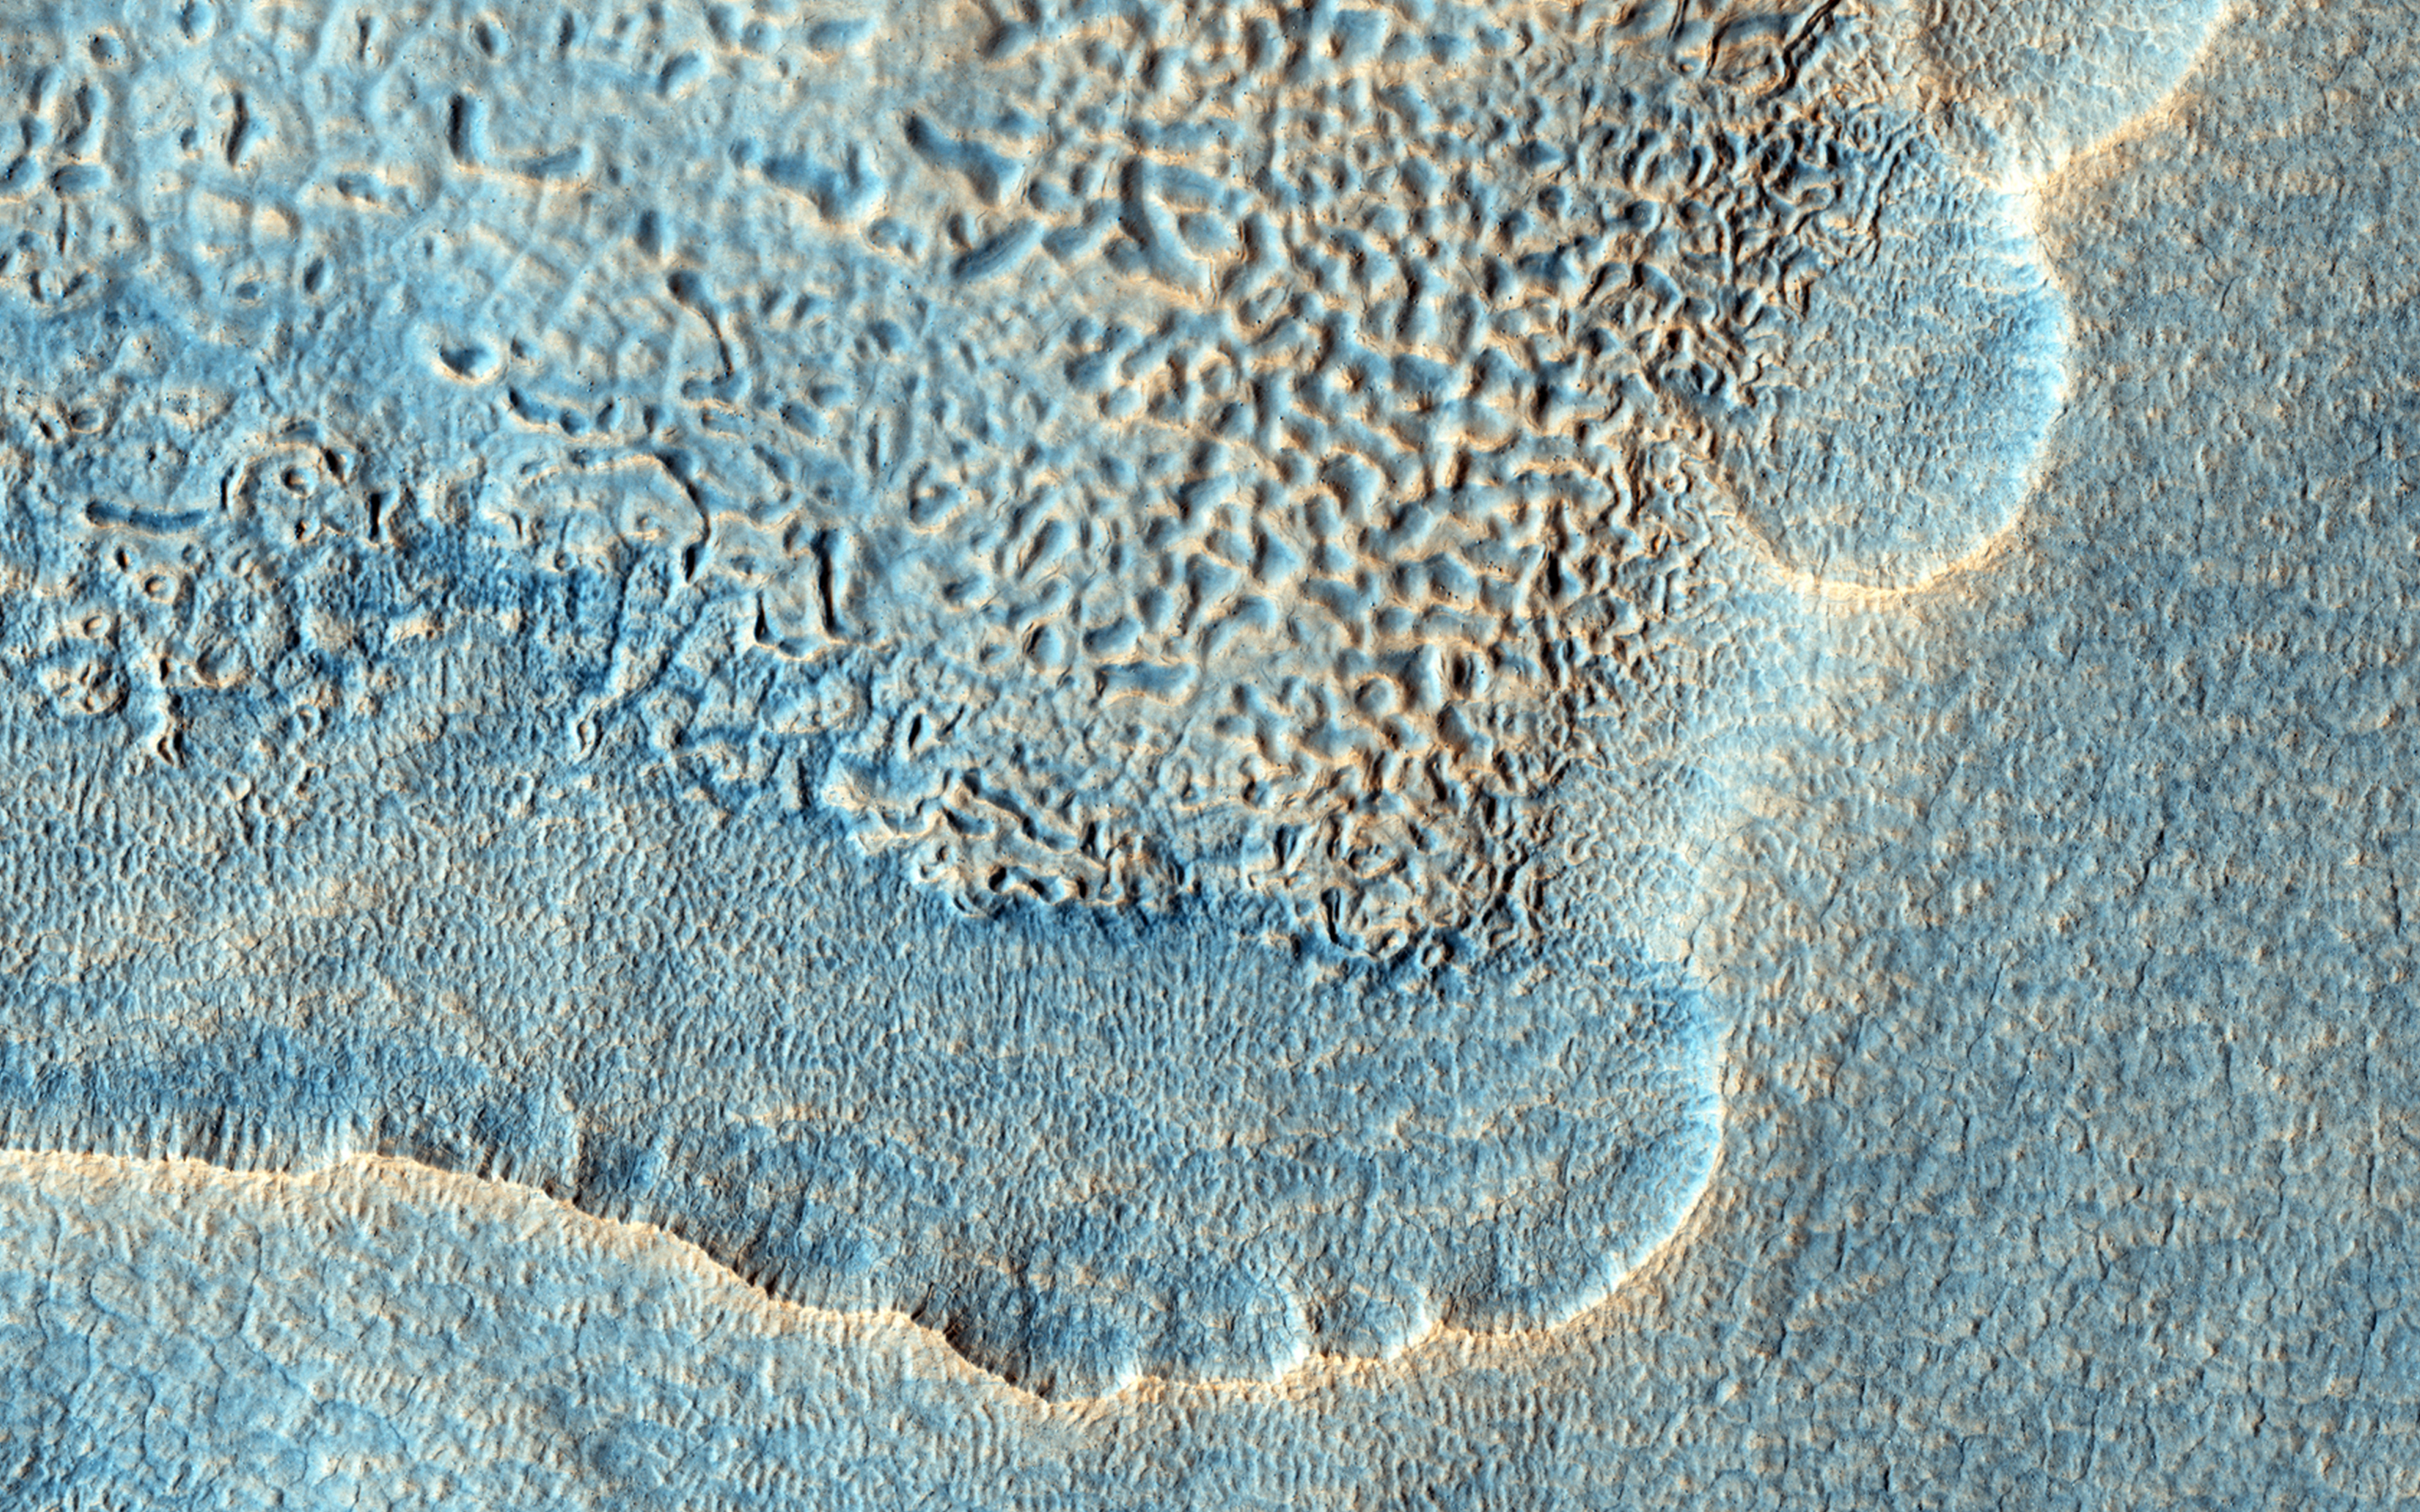

Sunken and Pitted Ejecta

The objective of this observation was to examine the edge of impact ejecta from a crater to the north-west of this area (north is up, west is to the left). The ejecta visible in the top left of this image seems to be lower than the surrounding surface.

This is unusual because impact ejecta is laid down on top of existing ground. The ejecta also seems to have pits. Perhaps the hot ejecta fell on frozen ground and melted the underlying ice?

HiRISE is one of six instruments on NASA’s Mars Reconnaissance Orbiter. The University of Arizona, Tucson, operates the orbiter’s HiRISE camera, which was built by Ball Aerospace & Technologies Corp., Boulder, Colo. NASA’s Jet Propulsion Laboratory, a division of the California Institute of Technology in Pasadena, manages the Mars Reconnaissance Orbiter Project for the NASA Science Mission Directorate, Washington.

Credit: NASA/JPL-Caltech/Univ. of Arizona